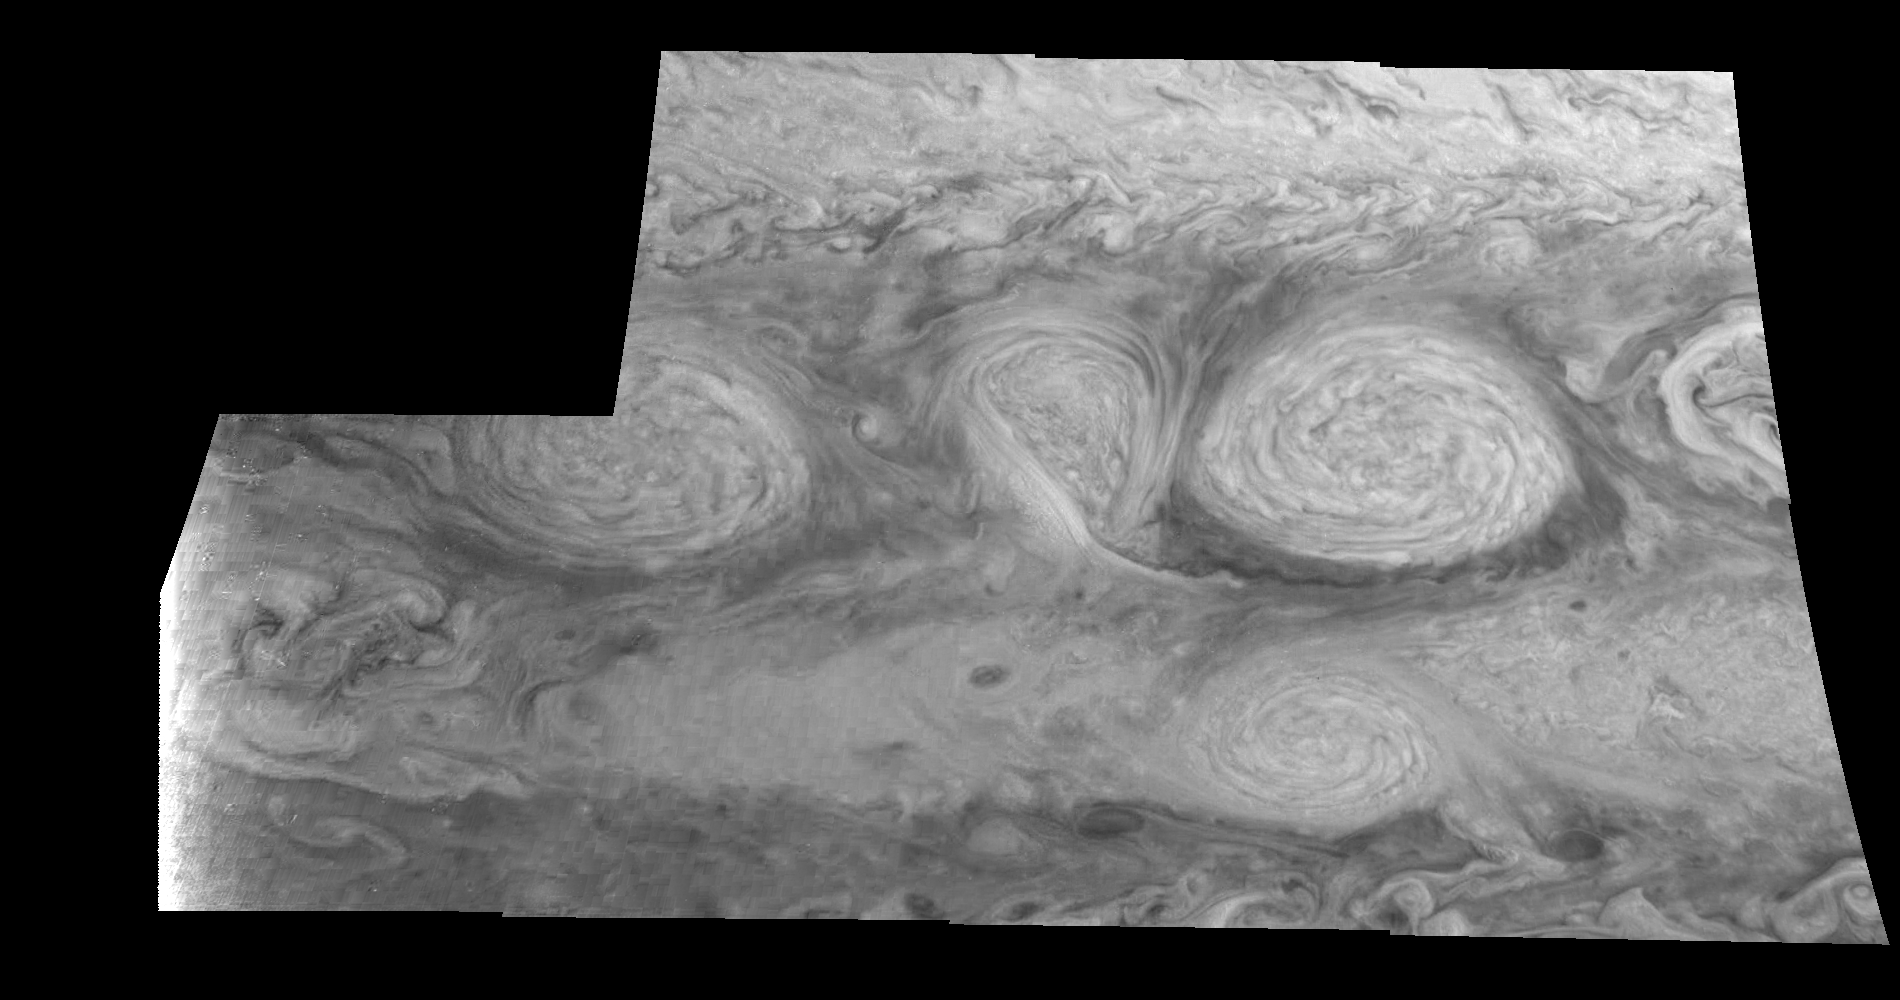

Jupiter’s Long-lived White Ovals in Near-Infrared (Time Set 1)

The near-infrared continuum filter (756 nanometers) shows the features of Jupiter’s main visible cloud deck. Oval cloud systems of this type are often associated with chaotic cyclonic systems such as the balloon shaped vortex seen here between the well formed ovals. This system is centered near 30 degrees south planetocentric latitude and 100 degrees west longitude and rotates in a clockwise sense about its center. The oval shaped vortices in the upper half of the mosaic are two of the three long-lived White Ovals that formed to the south of the Red Spot in the 1930’s and, like the Red Spot, rotate in a counterclockwise sense. The east to west dimension of the leftmost White Oval is 9000 kilometers (km). (The diameter of the Earth is 12,756 km.) The White Ovals drift in longitude relative to one another, and are presently restricting the cyclonic structure.

To the south, the smaller oval and its accompanying cyclonic system are moving eastward at about 0.4 degrees per day relative to the larger ovals. The interaction between these two cyclonic storm systems is producing high, thick cumulus-like clouds in the southern part of the more northerly trapped system.

North is at the top of this mosaic. The smallest resolved features are tens of kilometers in size. These images were taken on February 19, 1997, at a range of 1.1 million kilometers by the Solid State Imaging (CCD) system aboard NASA’s Galileo spacecraft.

The Jet Propulsion Laboratory, Pasadena, CA manages the mission for NASA’s Office of Space Science, Washington, DC.

Credit: NASA/JPL-Caltech